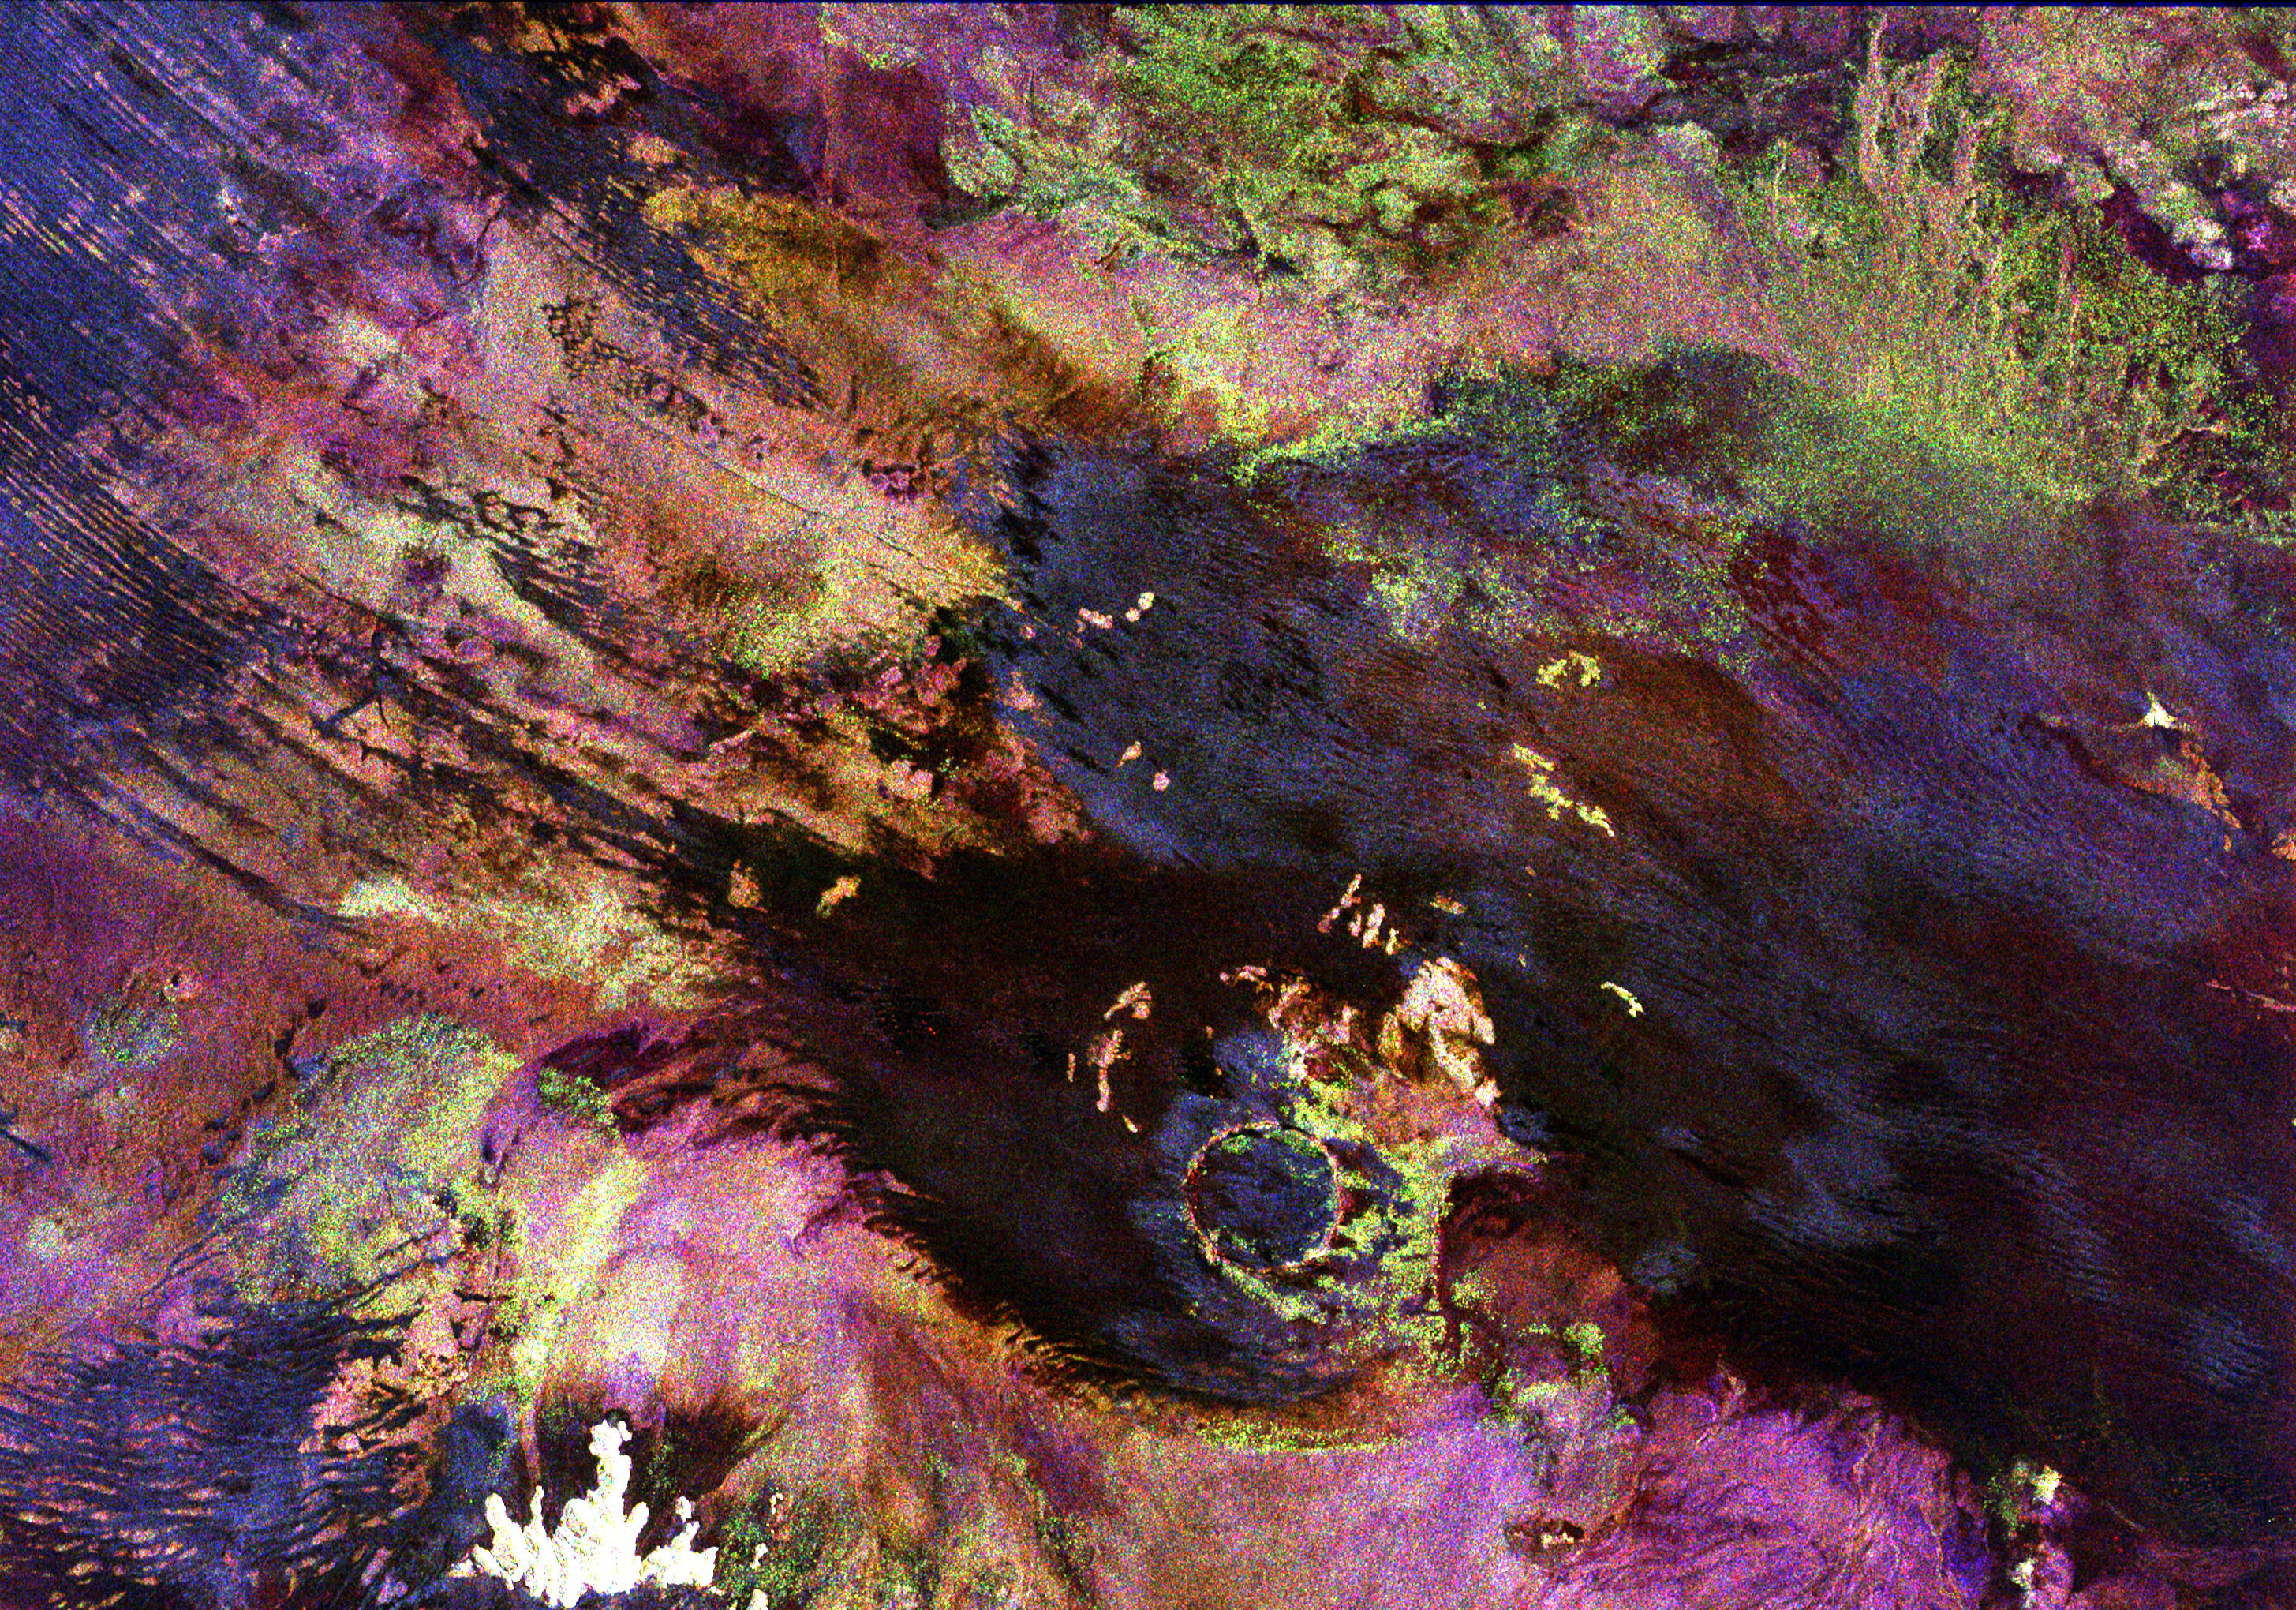

Roter Kamm Impact Crater in Namibia

This space radar image shows the Roter Kamm impact crater in southwest Namibia. The crater rim is seen in the lower center of the image as a radar-bright, circular feature. Geologists believe the crater was formed by a meteorite that collided with Earth approximately 5 million years ago. The data were acquired by the Spaceborne Imaging Radar-C/X-Band Synthetic Aperture Radar (SIR-C/X-SAR) instrument onboard space shuttle Endeavour on April 14, 1994. The area is located at 27.8 degrees south latitude and 16.2 degrees east longitude in southern Africa. The colors in this image were obtained using the following radar channels: red represents the L-band (horizontally transmitted and received); green represents the L-band (horizontally transmitted and vertically received); and blue represents the C-band (horizontally transmitted and vertically received). The area shown is approximately 25.5 kilometers (15.8 miles) by 36.4 kilometers (22.5 miles), with north toward the lower right. The bright white irregular feature in the lower left corner is a small hill of exposed rock outcrop. Roter Kamm is a moderate sized impact crater, 2.5 kilometers (1.5 miles) in diameter rim to rim, and is 130 meters (400 feet) deep. However, its original floor is covered by sand deposits at least 100 meters (300 feet) thick. In a conventional aerial photograph, the brightly colored surfaces immediately surrounding the crater cannot be seen because they are covered by sand. The faint blue surfaces adjacent to the rim may indicate the presence of a layer of rocks ejected from the crater during the impact. The darkest areas are thick windblown sand deposits which form dunes and sand sheets. The sand surface is smooth relative to the surrounding granite and limestone rock outcrops and appears dark in radar image. The green tones are related primarily to larger vegetation growing on sand soil, and the reddish tones are associated with thinly mantled limestone outcrops. Studies of impact craters on the surface of the Earth help geologists understand the role of the impact process in the Earth’s evolution, including effects on the atmosphere and on biological evolution.

Spaceborne Imaging Radar-C and X-Synthetic Aperture Radar (SIR-C/X-SAR) is part of NASA’s Mission to Planet Earth. The radars illuminate Earth with microwaves allowing detailed observations at any time, regardless of weather or sunlight conditions. SIR-C/X-SAR uses three microwave wavelengths: L-band (24 cm), C-band (6 cm) and X-band (3 cm). The multi-frequency data will be used by the international scientific community to better understand the global environment and how it is changing. The SIR-C/X-SAR data, complemented by aircraft and ground studies, will give scientists clearer insights into those environmental changes which are caused by nature and those changes which are induced by human activity. SIR-C was developed by NASA’s Jet Propulsion Laboratory. X-SAR was developed by the Dornier and Alenia Spazio companies for the German space agency, Deutsche Agentur fuer Raumfahrtangelegenheiten (DARA), and the Italian space agency, Agenzia Spaziale Italiana (ASI).

Credit: NASA/JPL